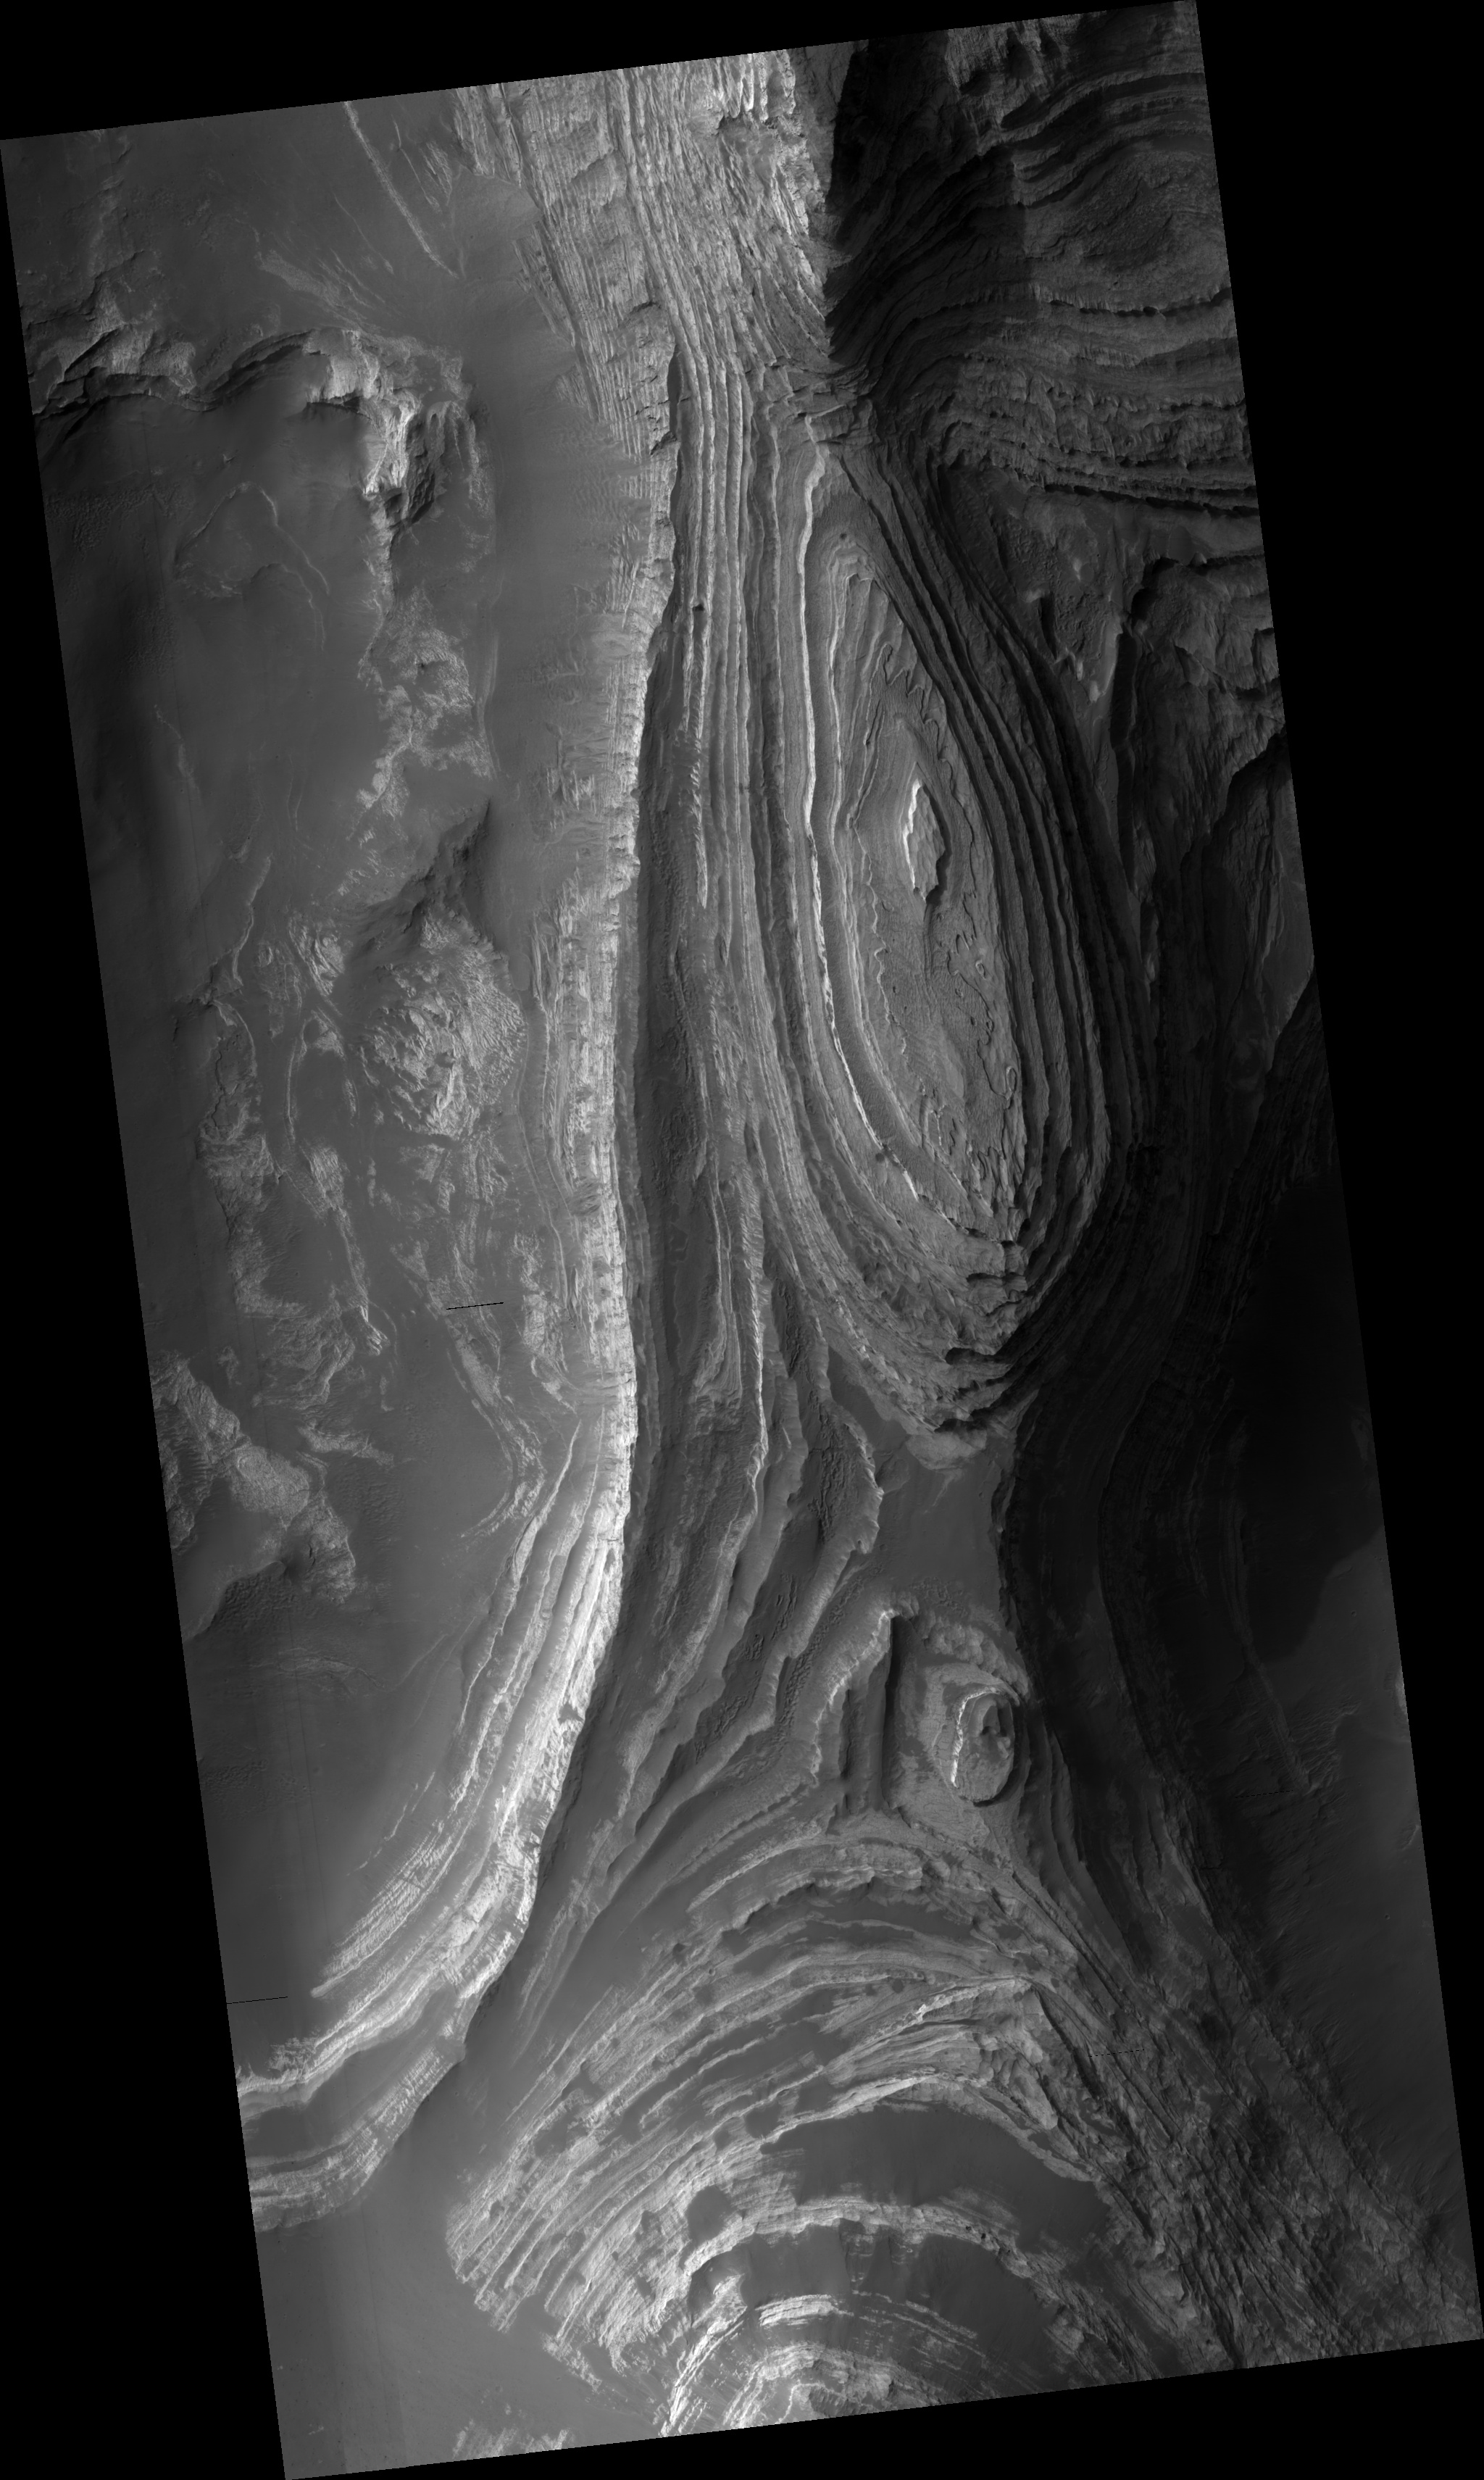

Layers in Terby Crater

This HiRISE image (PSP_001596_1525) shows a sequence of predominantly light-toned, layered, sedimentary rocks exposed by erosion on the floor of Terby Crater. Terby Crater is ~165 kilometers (~100 miles) in diameter. It’s located on the northern rim of the Hellas impact basin in the southern hemisphere of Mars.

The layered sequence is ~2 kilometers (~1.2 miles) thick and consists of many repetitive, relatively horizontal beds. The beds appear to be laterally continuous, which means you can identify a given layer in many locations across the area.

Details in the layering seen in this HiRISE image reveal variations in the brightness of the layers and may indicate differing mineralogies. Based on the ease with which wind appears to erode these layers, they are believed to be composed mostly of fine-grained sediments. However, one or more of the beds is weathering to form meter (yard)-scale boulders that have accumulated downslope in fans of debris (see subimage, full resolution, approx. 200 m [218 yards] across). These larger boulders indicate the material in the layers may be stronger than just fine-grained sediments.

It’s not clear how these layers formed, but it may have involved deposition by wind or volcanic activity. Another theory involves all or part of the Hellas basin being filled with ice-covered lakes at one time in the past. The layers we see may have formed as material that was suspended in the water dropped down to the bottom of the lake.

Observation Toolbox
Acquisition date: 11 November 2006
Local Mars time: 3:38 PM
Degrees latitude (centered): -27.3°
Degrees longitude (East): 74.3°
Range to target site: 256.5 km (160.3 miles)
Original image scale range: 25.7 cm/pixel (with 1 x 1 binning) so objects ~77 cm across are resolved
Map-projected scale: 25 cm/pixel and north is up
Map-projection: EQUIRECTANGULAR
Emission angle: 0.3°
Phase angle: 68.1°
Solar incidence angle: 68°, with the Sun about 22° above the horizon
Solar longitude: 142.3°, Northern Autumn

NASA’s Jet Propulsion Laboratory, a division of the California Institute of Technology in Pasadena, manages the Mars Reconnaissance Orbiter for NASA’s Science Mission Directorate, Washington. Lockheed Martin Space Systems, Denver, is the prime contractor for the project and built the spacecraft. The High Resolution Imaging Science Experiment is operated by the University of Arizona, Tucson, and the instrument was built by Ball Aerospace and Technology Corp., Boulder, Colo.

Credit: NASA/JPL/Univ. of Arizona